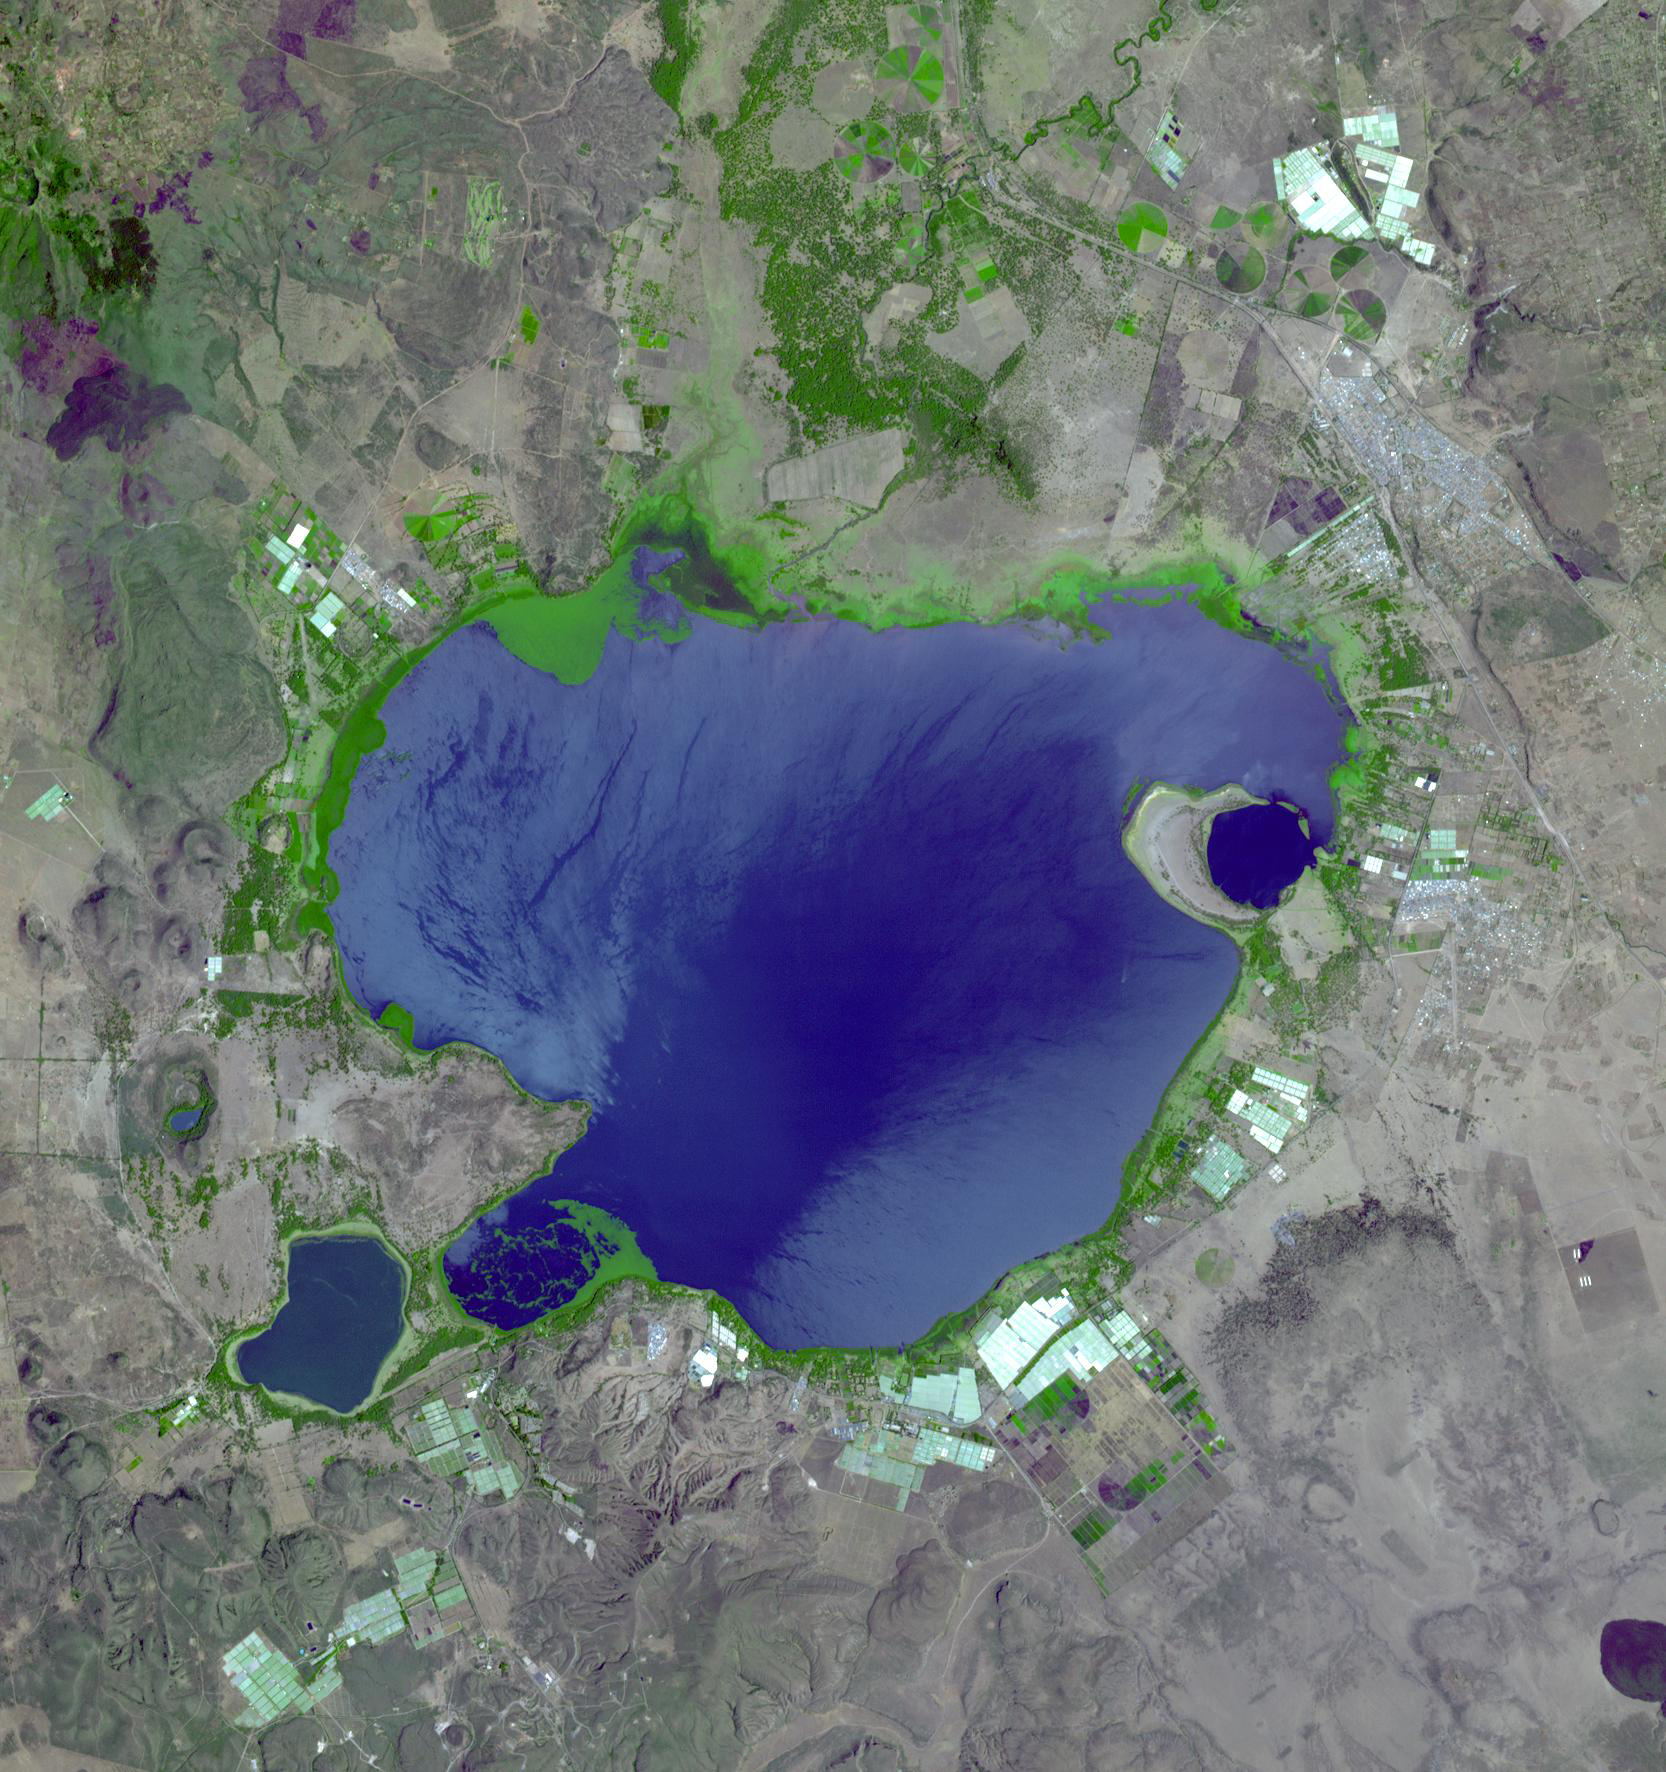

Lake Naivasha, Kenya

If you live in Europe and buy roses, there is a good chance that they were grown in Kenya—specifically, in one of the colossal greenhouses that blot out the once wild shores of Lake Naivasha, 90km north-west of Nairobi. Some 25% of Europe’s cut flowers come from Kenya. After a tentative start in the 1980s the industry is now the country’s third-largest foreign-currency earner, bringing in $120m a year. But the recent violence in Kenya is having a major impact on the flower growers. A local trade union says 3,000 of the 30,000 workers employed in Naivasha’s flower farms have abandoned their jobs. Kenya emerged as a flower power when Israel scaled down its own industry. It has since lost business to neighboring Ethiopia, which offers tax breaks and better security, but Naivasha’s perfect intensity of sunlight and days of near-constant length should keep it on top.

The ASTER image was acquired February 2, 2008, covers an area of 25 x 26.6 km, and is located near 0.8 degrees south latitude, 36.4 degrees east longitude.

The U.S. science team is located at NASA’s Jet Propulsion Laboratory, Pasadena, Calif. The Terra mission is part of NASA’s Science Mission Directorate.

Credit: NASA/GSFC/METI/ERSDAC/JAROS, and U.S./Japan ASTER Science Team